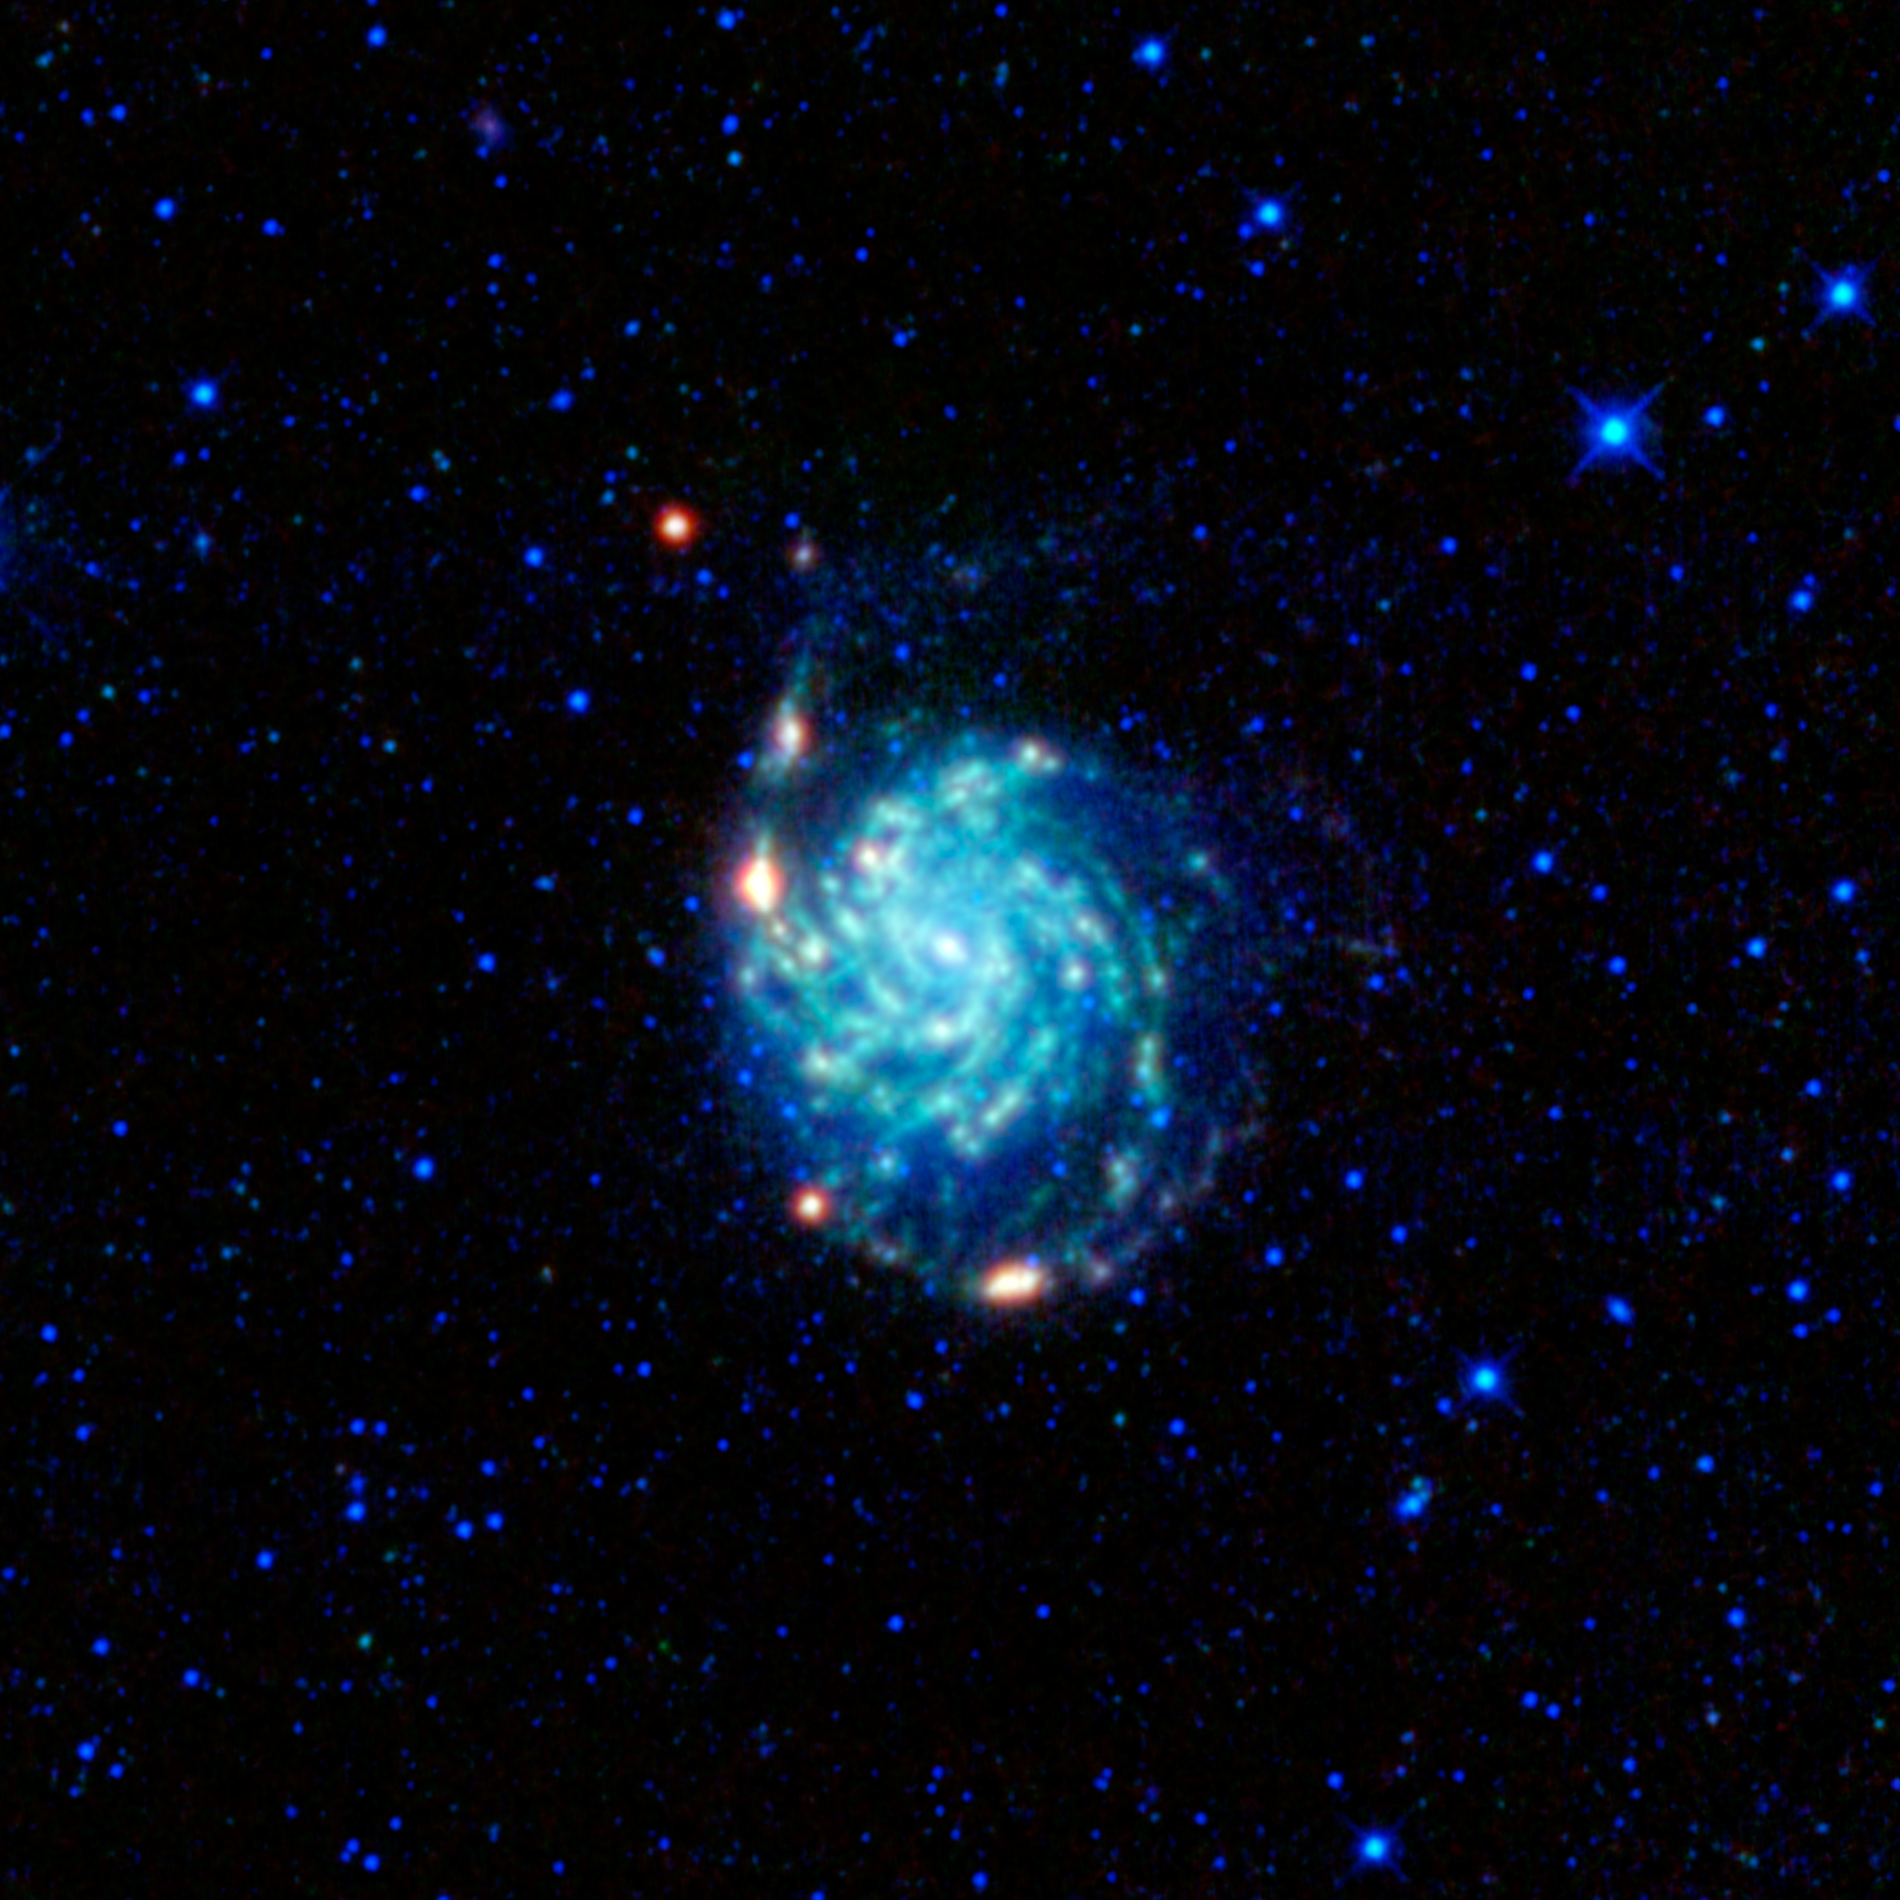

M 101: The Pinwheel Galaxy

A large spiral galaxy dominates this view from NASA’s Wide-field Infrared Survey Explorer, or WISE. The galaxy, often called the Pinwheel galaxy, was designated object 101 in astronomer Charles Messier’s catalog of fuzzy things in the sky that are not comets. Stargazers can find the galaxy with a pair of binoculars in the constellation Ursa Major (the Great Bear). It is located about 3.5 degrees east of the double stars Alcor and Mizar, the bend in the handle of the famous asterism the Big Dipper (an asterism is a pattern of stars in the sky, smaller than a constellation, that appear near each other but, in fact, are not associated together in space).

Messier 101 is a grand design spiral galaxy, which is a disk of hundreds of billions of stars with a small central bulge and prominent arms spiraling out from the center. In this case, we are seeing the disk face-on. In this image, stars appear blue because they are hotter and glow brightly in the shorter wavelengths observed by WISE. Cooler dust glows in the longer wavelengths seen by WISE, which are colored green and red here. The spiral arms contain slightly more stars than the rest of the disk, and most of the dust is concentrated in the arms as well. Along the spiral arms there are several bright spots colored red, including one that appears a short distance above and to the left of the galaxy. These are massive zones of star formation within the galaxy.

Messier 101 is a very large spiral galaxy. At nearly 200,000 light-years across, it is about twice the size of our Milky Way galaxy. Its high levels of star formation and very well-defined spiral arms are likely caused by gravitational interactions with neighboring galaxies.

One neighboring galaxy can be seen as a faint fuzzy purplish patch farther up and to the left of Messier 101, near the very top edge of the image. This is NGC 5477, an irregular dwarf galaxy that is probably associated with Messier 101. Another galaxy can also be seen in this view to the right of Messier 101 at the same height as the bright red spot at the bottom of M101, up and to the right of the bright star in that area. It appears as a fuzzy blue patch much smaller and fainter in appearance than Messier 101. This galaxy is cataloged as CGCG 272-018. While Messier 101 is about 24 million light-years away, CGCG 272-018 is much farther: about 92 million light-years away. When the light collected by WISE from CGCG 272-018 left this galaxy, dinosaurs still roamed the planet.

This image was made from observations by all four infrared detectors aboard WISE. Blue and cyan (blue-green) represent infrared light at wavelengths of 3.4 and 4.6 microns, which is primarily light from stars. Green and red represent light at 12 and 22 microns, which is primarily light from warm dust.

JPL manages the Wide-field Infrared Survey Explorer for NASA’s Science Mission Directorate, Washington. The principal investigator, Edward Wright, is at UCLA. The mission was competitively selected under NASA’s Explorers Program managed by the Goddard Space Flight Center, Greenbelt, Md. The science instrument was built by the Space Dynamics Laboratory, Logan, Utah, and the spacecraft was built by Ball Aerospace & Technologies Corp., Boulder, Colo. Science operations and data processing take place at the Infrared Processing and Analysis Center at the California Institute of Technology in Pasadena. Caltech manages JPL for NASA.

Credit: NASA/JPL-Caltech/UCLA